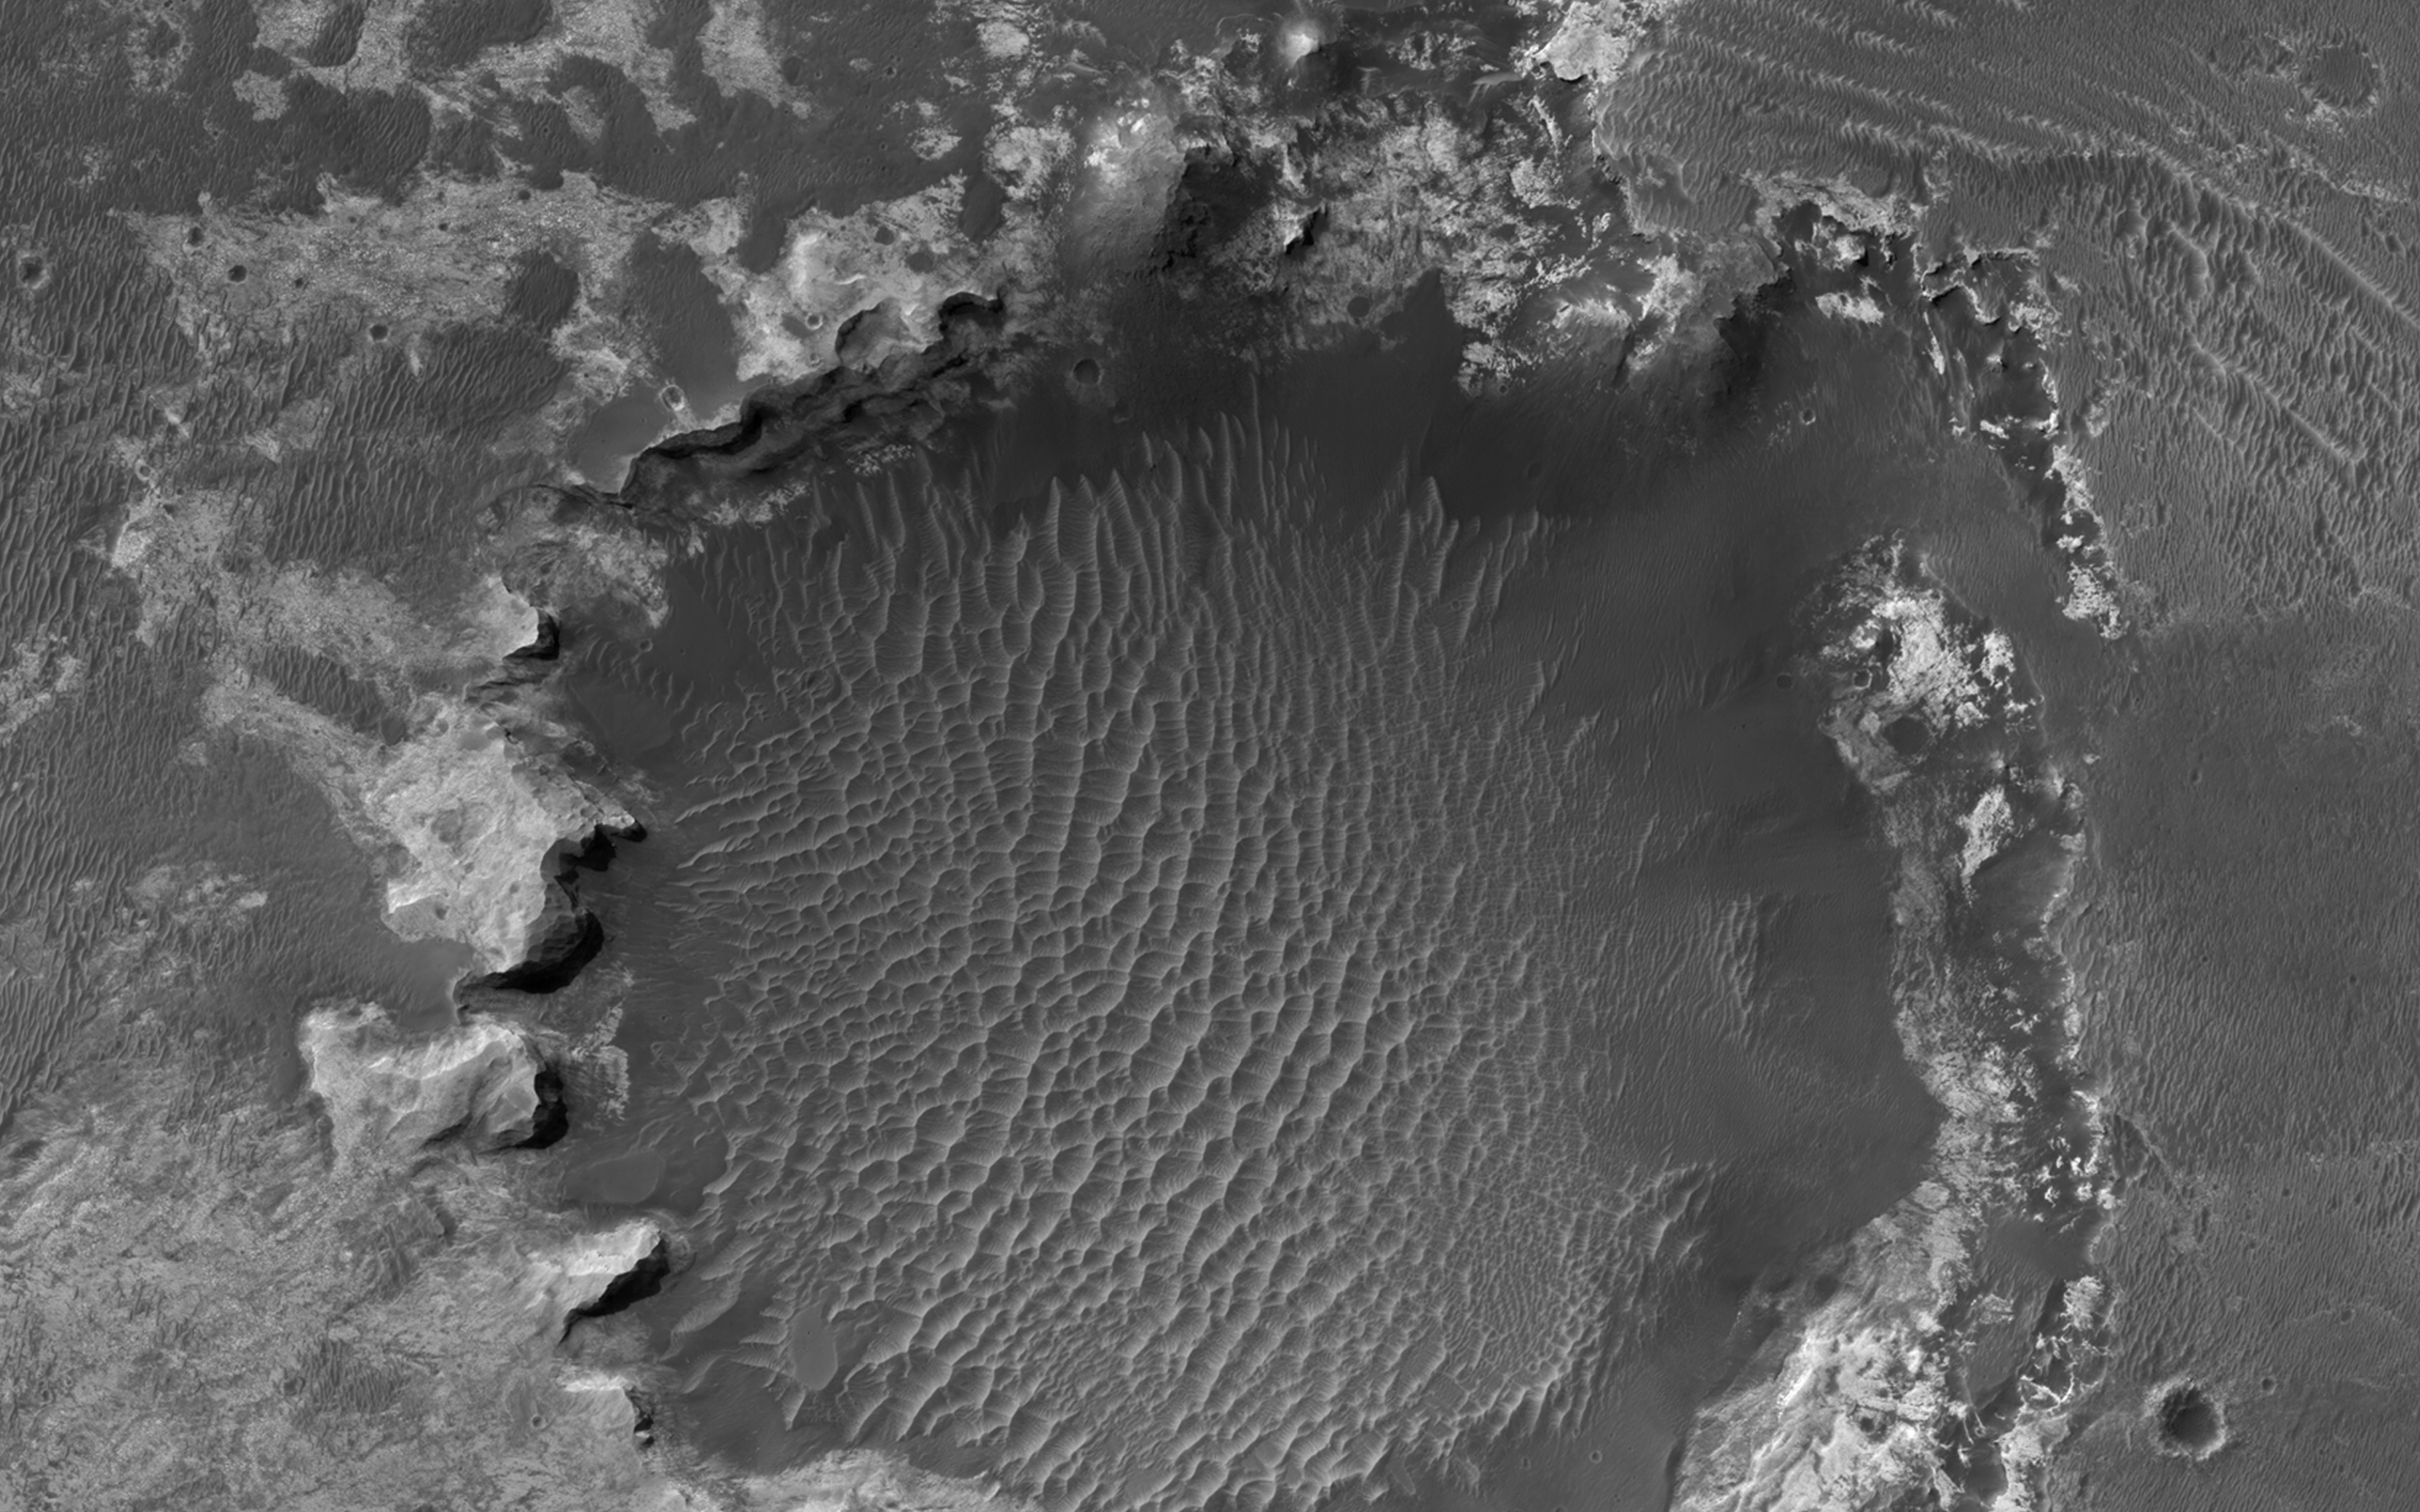

A Crater Straddling Two Terrain Units

An approximately 1-kilometer impact crater located in northern Sinus Meridiani has formed along the boundary of two different terrain units. The western part of the crater has formed along a unit consisting of wind-blown basaltic materials that overlie light-toned units exposed in the crater wall.

To the east is a shallow circular depression several kilometers across that consists of multiple layers of light-toned deposits that have been eroding away. These deposits are dark in THEMIS night-time infrared and bright in day-time infrared images, suggesting that they are relatively fine grained and largely devoid of rocky materials.

Dark, fine-grained basaltic wind-blown material partially mantles these units and forms dunes throughout the region. Along the eastern rim region, the impact crater is eroding back into the terrain, forming scalloped inlets in the crater rim and re-exposing the multiple layers of light-toned deposits. Terracing is common along the eastern slope of the crater.

Turning our attention to the western slope, we see that the rim is eroding back into the terrain more evenly. Although this slope lacks a scalloped appearance, the erosion of the top units appear to be more even and at a faster rate than the underlying light-toned deposits. Dark wind-blown basaltic dunes line the floor of the crater. Some possible explanations for the origin of these light-toned deposits are that they are altered volcanic ash or ancient lake deposits.

HiRISE is one of six instruments on NASA’s Mars Reconnaissance Orbiter. The University of Arizona, Tucson, operates the orbiter’s HiRISE camera, which was built by Ball Aerospace & Technologies Corp., Boulder, Colo. NASA’s Jet Propulsion Laboratory, a division of the California Institute of Technology in Pasadena, manages the Mars Reconnaissance Orbiter Project for the NASA Science Mission Directorate, Washington.

Credit: NASA/JPL-Caltech/Univ. of Arizona